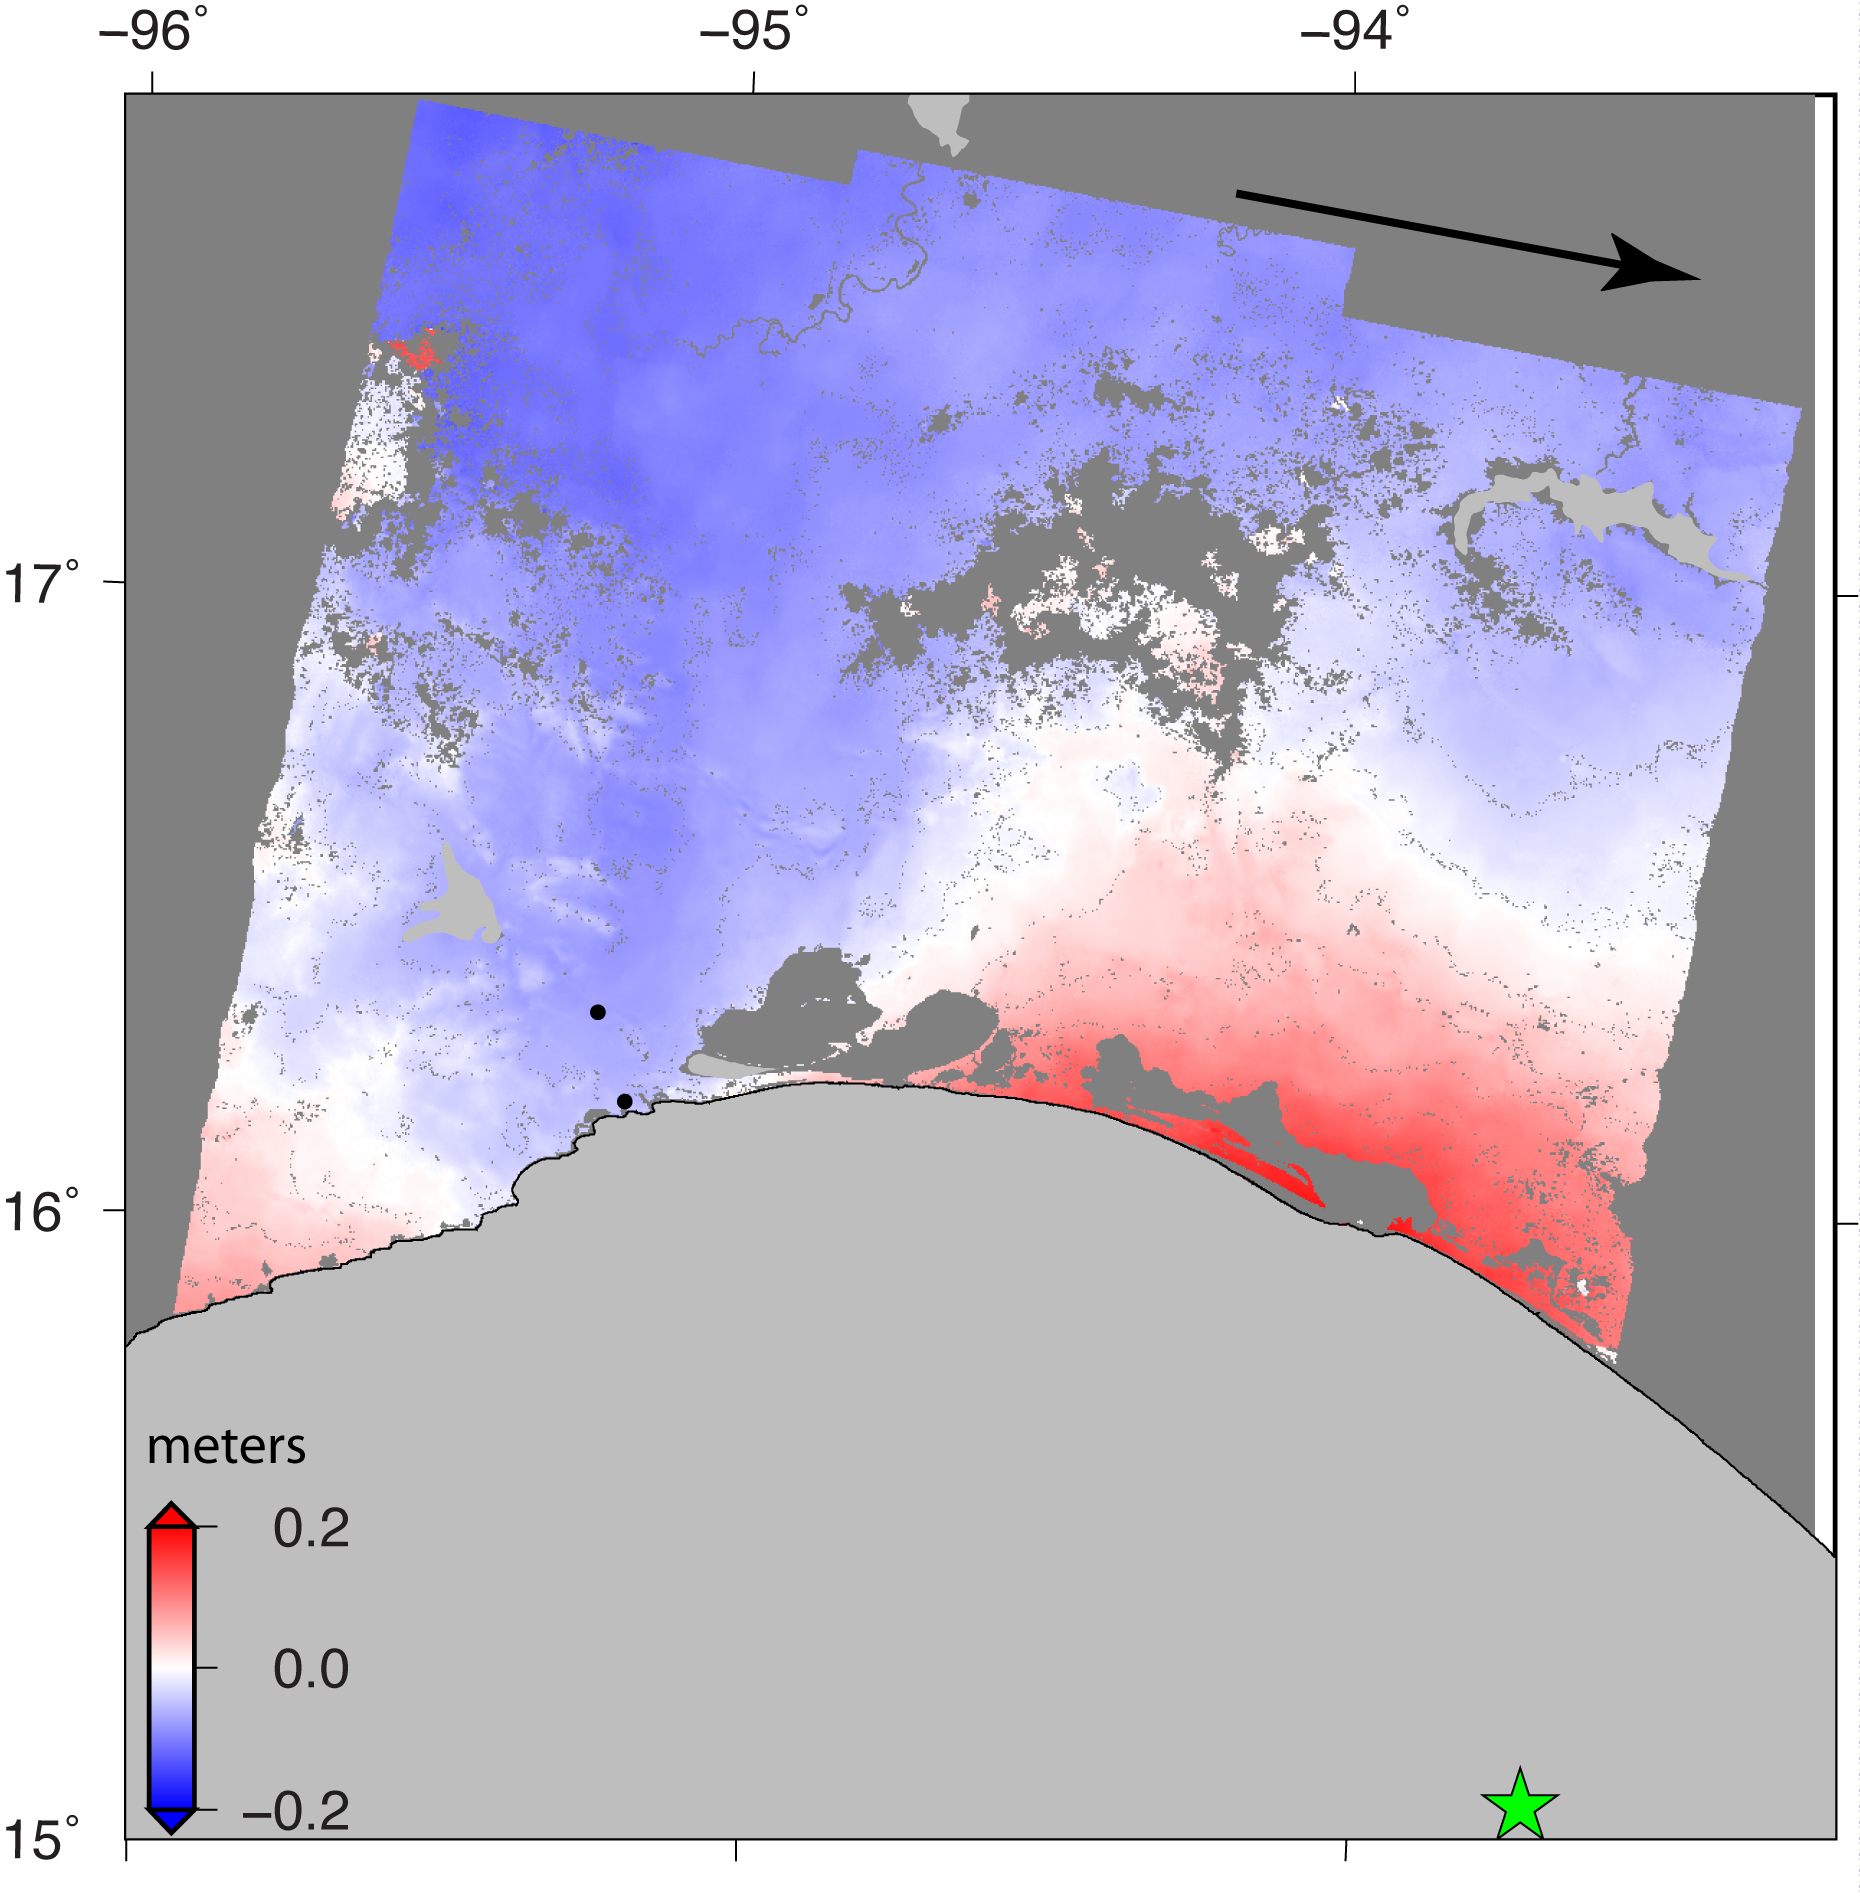

Sentinel-1 Radar Shows Ground Motion From Sept. 2017 Oaxaca-Chiapas, Mexico Quake

Figure 1

NASA and its partners are contributing important observations and expertise to the ongoing response to the Sept. 7, 2017 (local time), magnitude 8.1 Oaxaca-Chiapas earthquake in Mexico. This earthquake was the strongest in more than a century in Mexico. It has caused a significant humanitarian crisis, with widespread building damage and triggered landslides throughout the region.

Scientists with the Advanced Rapid Imaging and Analysis project (ARIA), a collaboration between NASA’s Jet Propulsion Laboratory in Pasadena, California; and Caltech, also in Pasadena, analyzed interferometric synthetic aperture radar images from the radar instrument on the Copernicus Sentinel-1A and Sentinel-1B satellites operated by the European Space Agency (ESA) to calculate a map of the deformation of Earth’s surface caused by the quake. This false-color map shows the amount of permanent surface movement caused almost entirely by the earthquake, as viewed by the satellite, during a six-day interval between radar images acquired by the two Sentinel-1 satellites on Sept. 7 and Sept. 13, 2017.

In this map, the colors of the surface displacements are proportional to the surface motion. The red tones show the areas along the coast of Chiapas and Oaxaca have moved toward the satellite by as much as 9 inches (22 centimeters) in a combination of up and eastward motion. The area in between and farther north with various shades of blue moved away from the satellite, mostly downward or westward, by as much as 6 inches (15 centimeters). Areas without color are open water or heavy vegetation, which prevent the radar from measuring change between the satellite images. Scientists use these maps to build detailed models of the fault slip at depth and associated land movements to better understand the impact on future earthquake activity. The green star shows the location of the earthquake epicenter estimated by the United States Geological Survey (USGS) National Earthquake Information Center.

Map contains modified Copernicus Sentinel data 2017, processed by ESA and analyzed by the NASA/JPL-Caltech ARIA team. This research was carried out at JPL under a contract with NASA. Sentinel-1 data were accessed through the Copernicus Open Access Hub.

Credit: NASA/JPL-Caltech/ESA/Copernicus